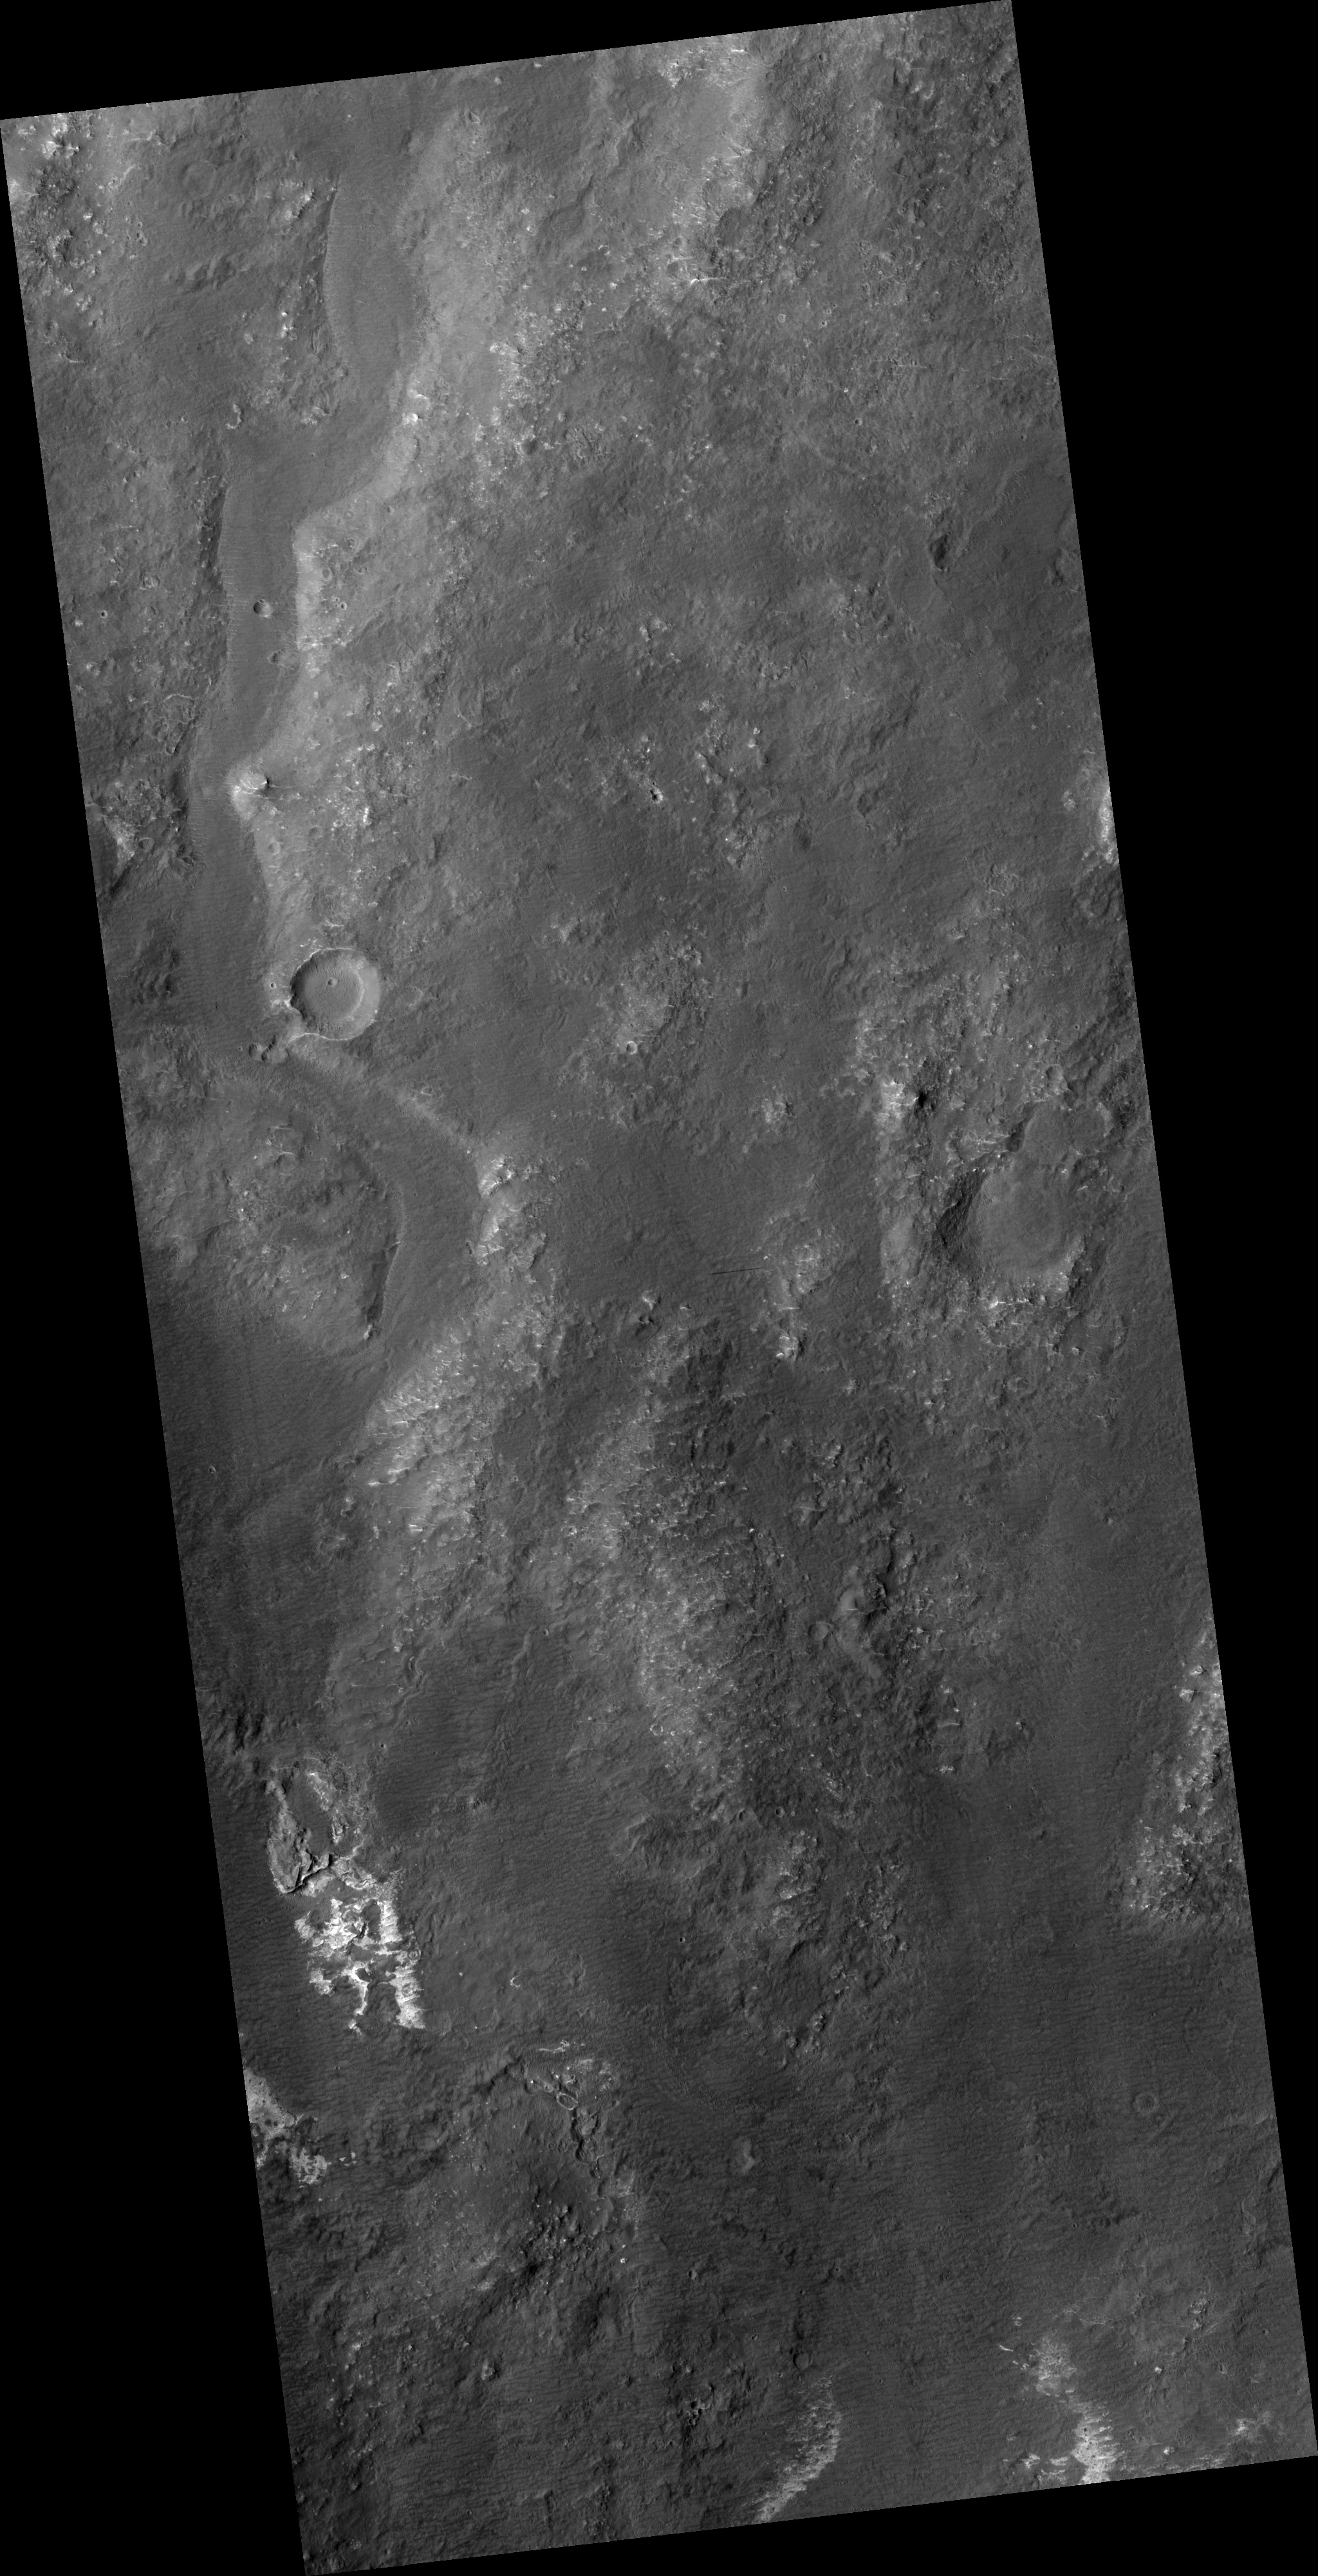

Proposed MSL Site in Eberswalde Crater

HiRISE image (PSP_003231_2095) of proposed landing site for the Mars Science Laboratory (MSL) in Eberswalde Crater.

Observation Toolbox
Acquisition date: 4 April 2007
Local Mars time: 3:28 PM
Degrees latitude (centered): 29.3°
Degrees longitude (East): 73.3°
Range to target site: 290.3 km (181.4 miles)
Original image scale range: 29.0 cm/pixel(with 1 x 1 binning) so objects ~87 cm across are resolved
Map-projected scale: 25 cm/pixel and north is up
Map-projection: EQUIRECTANGULAR
Emission angle: 8.0°
Phase angle: 73.5°
Solar incidence angle: 66°, with the Sun about 24° above the horizon
Solar longitude: 213.3°, Northern Autumn

NASA’s Jet Propulsion Laboratory, a division of the California Institute of Technology in Pasadena, manages the Mars Reconnaissance Orbiter for NASA’s Science Mission Directorate, Washington. Lockheed Martin Space Systems, Denver, is the prime contractor for the project and built the spacecraft. The High Resolution Imaging Science Experiment is operated by the University of Arizona, Tucson, and the instrument was built by Ball Aerospace and Technology Corp., Boulder, Colo.

Credit: NASA/JPL/Univ. of Arizona